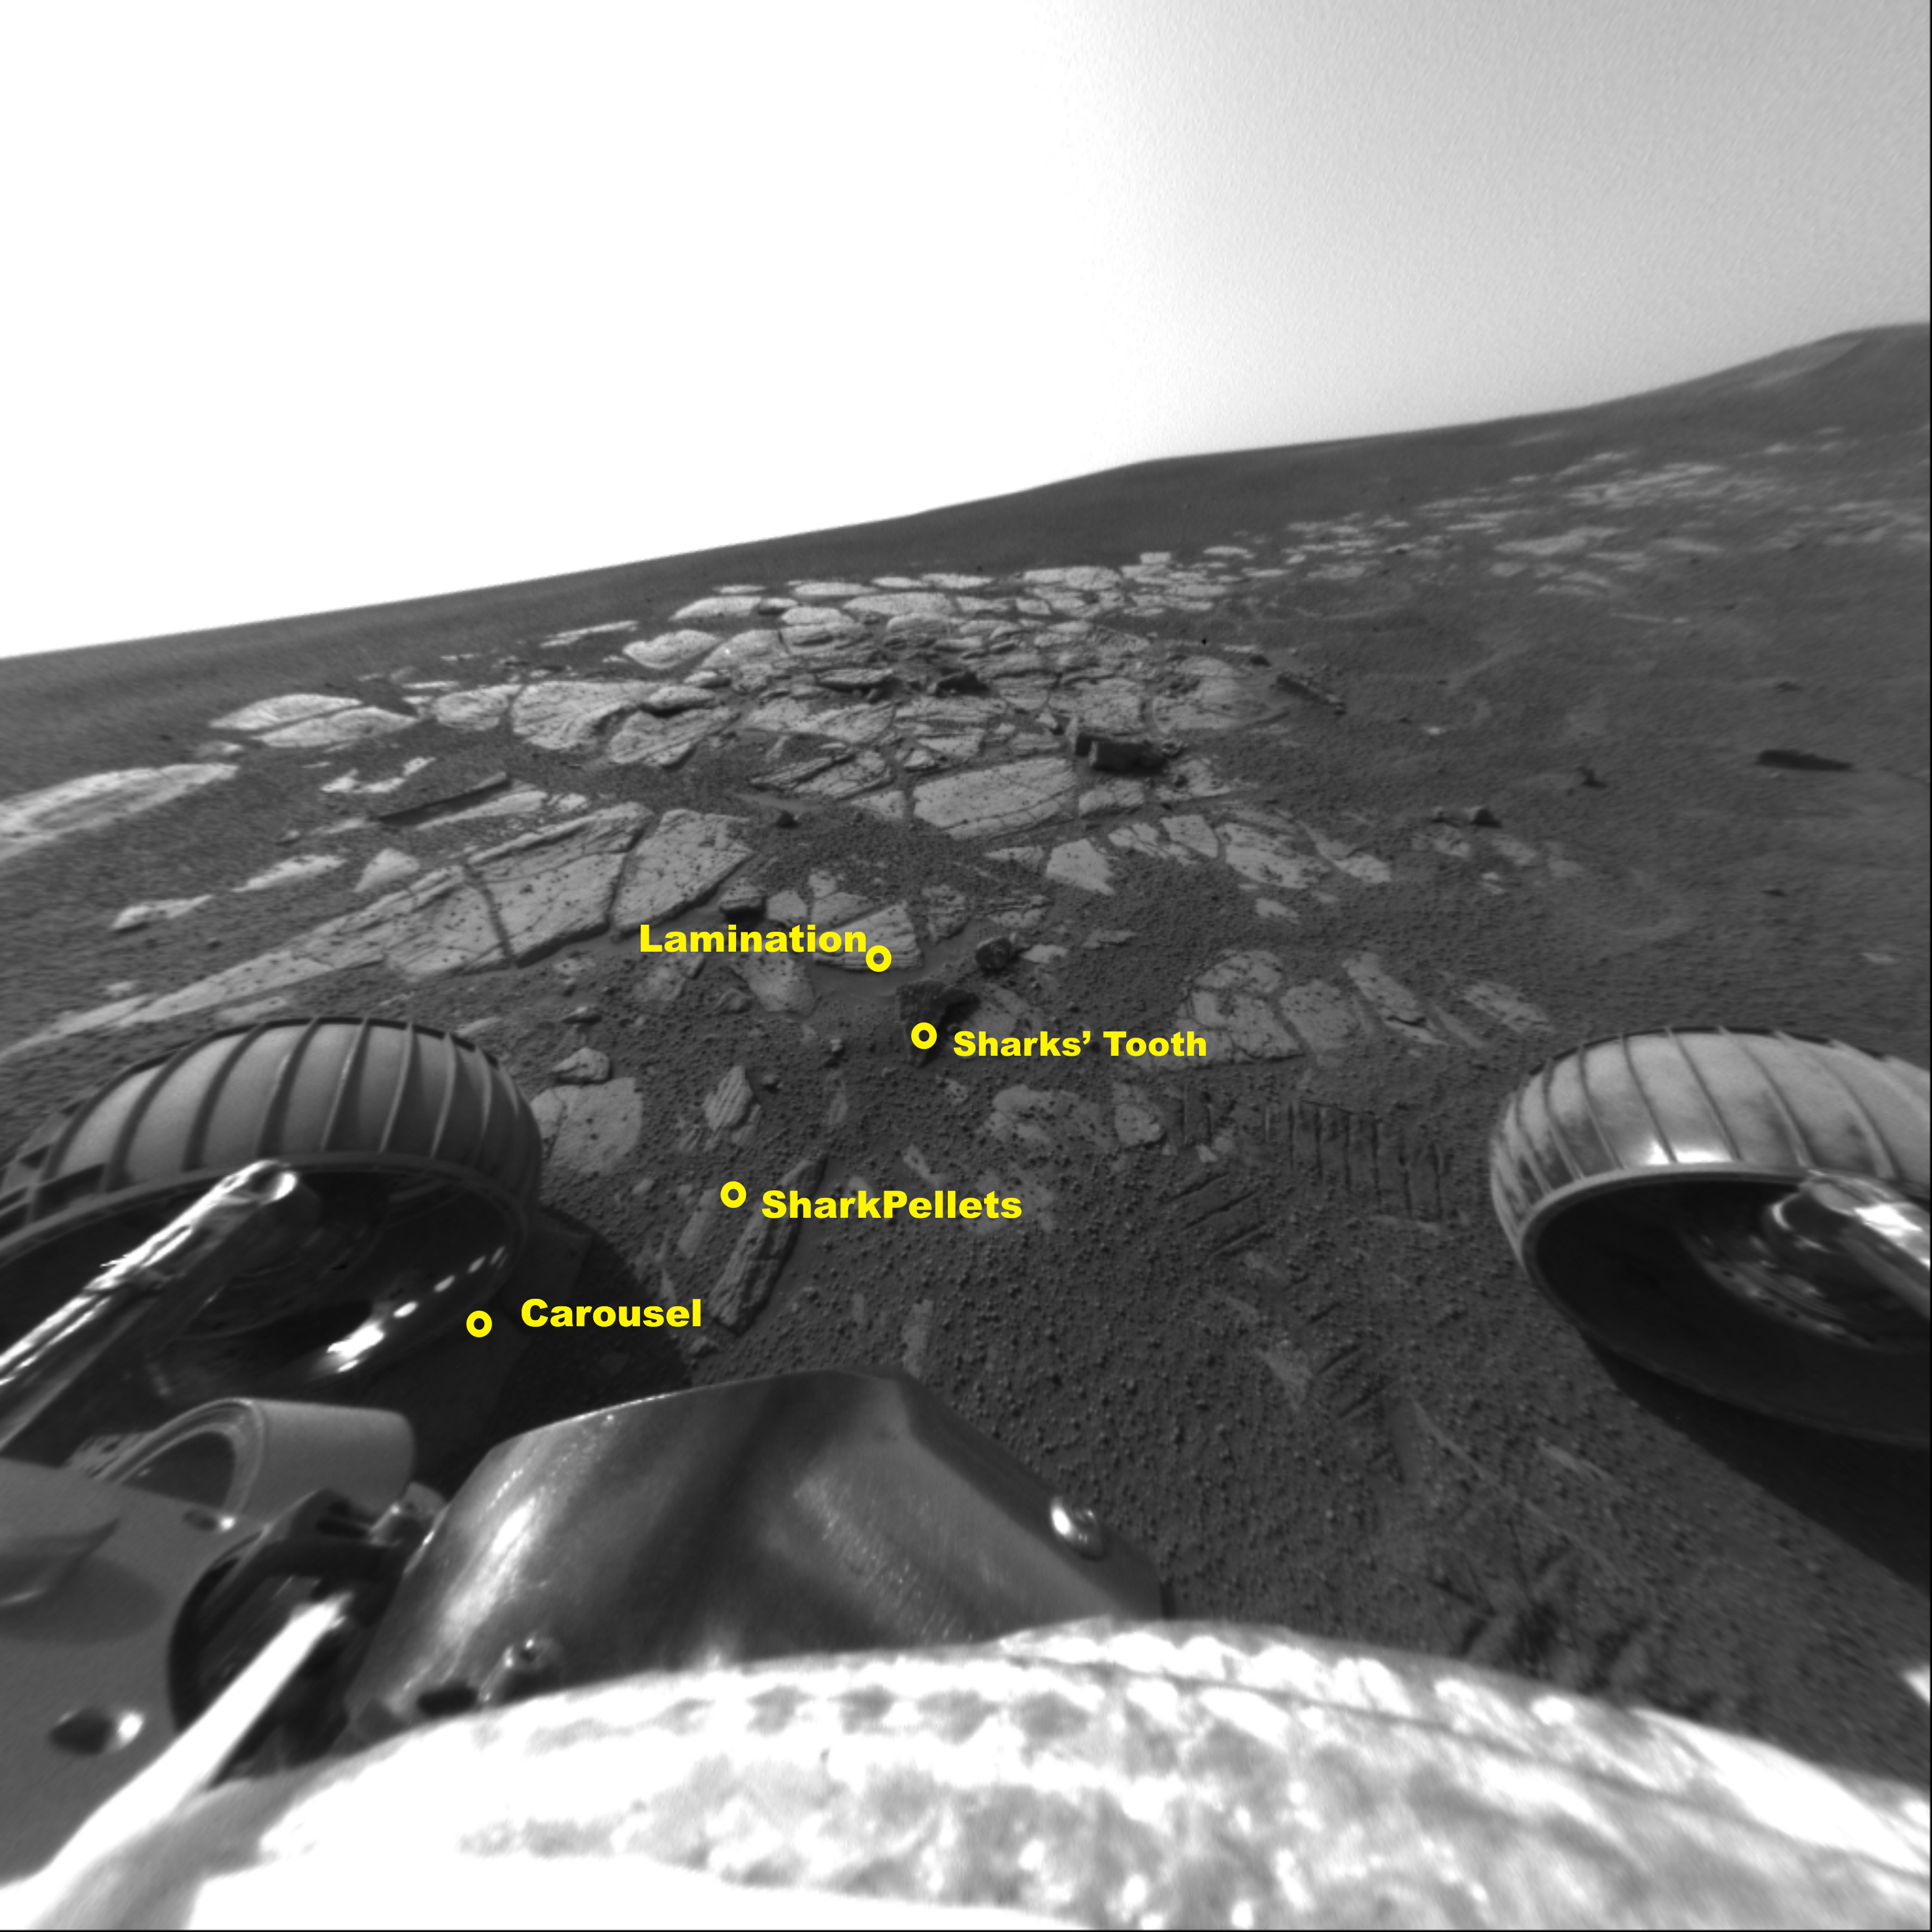

Opportunity Studies Bait in Shark’s Cage

In its 49th sol on Mars, NASA’s Opportunity had nearly concluded its scientific examination of the extreme southwestern end of the outcrop in Meridiani Planum. In the “Shark’s Cage” area of the neighborhood called “Shoemaker’s Patio,” featured in this image from the front hazard avoidance camera, Opportunity deployed its arm to study the features called “Shark’s Tooth,” “Shark Pellets,” and “Lamination.” “Shark’s Tooth” is a piece of the unusual red rind that appears to fill cracks in the outcrop. This rind may be some kind of chemical alteration of the rocks. “Shark Pellets” is an area of soil that was under investigation as part of the crater soil survey. “Lamination” is a target with very thin layers that resemble uniform pages in a book, an indication of how the sediments were deposited. A final experiment in this area will be attempted on sol 51. Opportunity’s front left wheel will “scuff” the rock called “Carousel.” “Scuffing” involves scraping the rock with one wheel while holding all the others still. This experiment essentially turns the rover wheels into tools, to try and determine the hardness of the target rock.

Credit: NASA/JPL